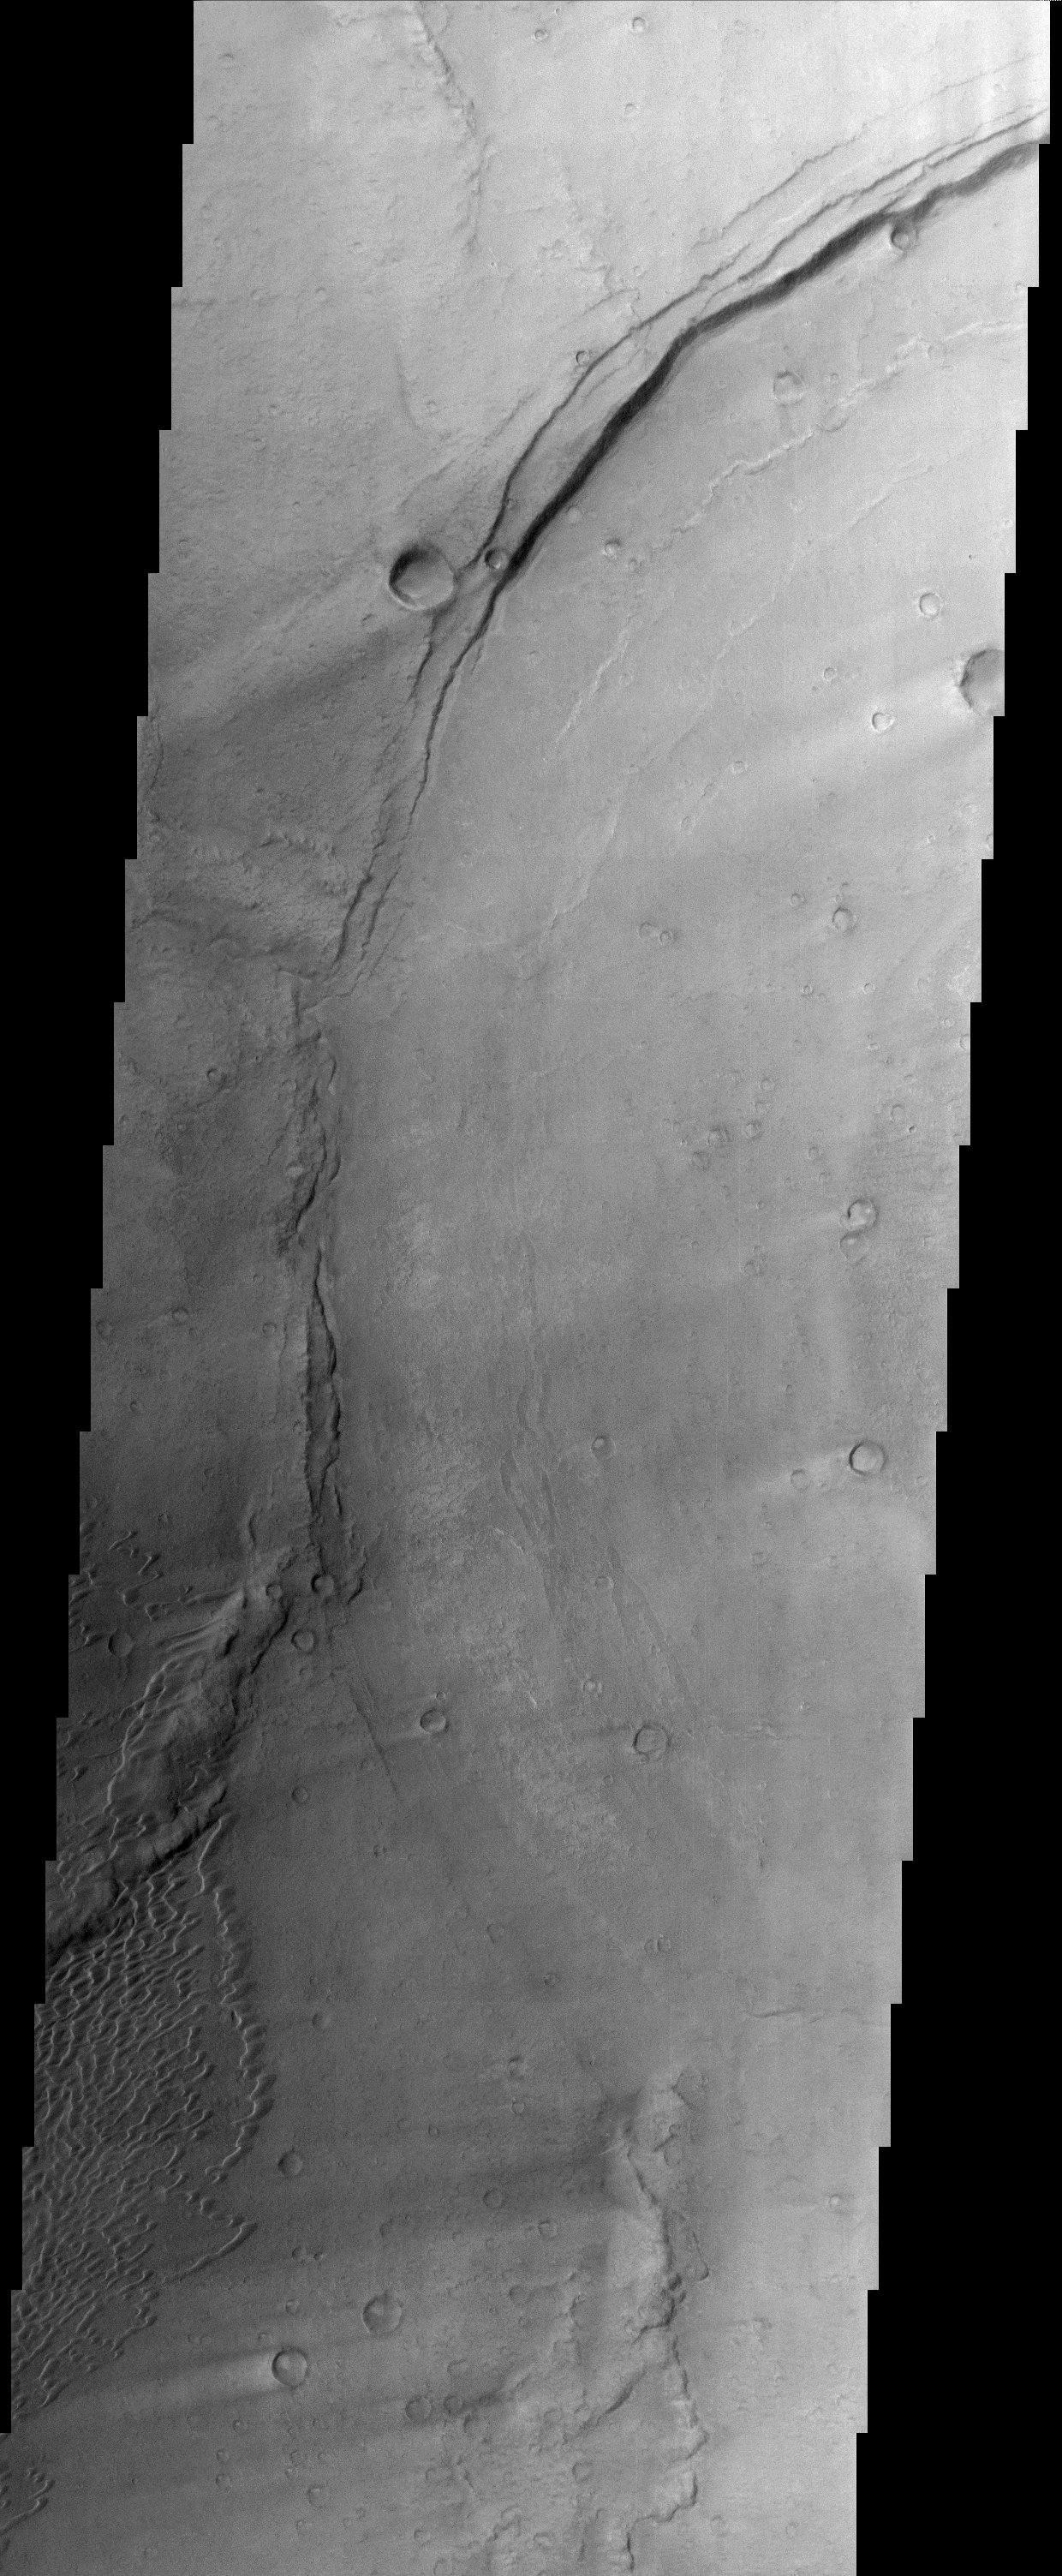

Meroe Patera

This image is located in Meroe Patera (longitude: 292W/68E, latitude: 7.01), which is a small region within Syrtis Major Planitia. Syrtis Major is a low-relief shield volcano whose lava flows make up a plateau more than 1000 km across. These flows are of Hesperian age (Martian activity of intermediate age) and are believed to have originated from a series of volcanic depressions, called calderas. The caldera complex lies on extensions of the ring faults associated with the Isidis impact basin toward the northeast – thus Syrtis Major volcanism may be associated with post-impact adjustments of the Martian crust.

The most striking feature in this image is the light streaks across the image that lead to dunes in the lower left region. Wind streaks are albedo markings interpreted to be formed by aeolian action on surface materials. Most are elongate and allow an interpretation of effective wind directions. Many streaks are time variable and thus provide information on seasonal or long-term changes in surface wind directions and strengths. The wind streaks in this image are lighter than their surroundings and are the most common type of wind streak found on Mars. These streaks are formed downwind from crater rims (as in this example), mesas, knobs, and other positive topographic features.

The dune field in this image is a mixture of barchan dunes and transverse dunes. Dunes are among the most distinctive aeolian feature on Mars, and are similar in form to barchan and transverse dunes on Earth. This similarity is the best evidence to indicate that martian dunes are composed of sand-sized material, although the source and composition of the sand remain controversial. Both the observations of dunes and wind streaks indicate that this location has a windy environment – and these winds are persistent enough to product dunes, as sand-sized material accumulates in this region. These features also indicate that the winds in this region are originating from the right side of the image, and moving towards the left.

Note: this THEMIS visual image has not been radiometrically nor geometrically calibrated for this preliminary release. An empirical correction has been performed to remove instrumental effects. A linear shift has been applied in the cross-track and down-track direction to approximate spacecraft and planetary motion. Fully calibrated and geometrically projected images will be released through the Planetary Data System in accordance with Project policies at a later time.

NASA’s Jet Propulsion Laboratory manages the 2001 Mars Odyssey mission for NASA’s Office of Space Science, Washington, D.C. The Thermal Emission Imaging System (THEMIS) was developed by Arizona State University, Tempe, in collaboration with Raytheon Santa Barbara Remote Sensing. The THEMIS investigation is led by Dr. Philip Christensen at Arizona State University. Lockheed Martin Astronautics, Denver, is the prime contractor for the Odyssey project, and developed and built the orbiter. Mission operations are conducted jointly from Lockheed Martin and from JPL, a division of the California Institute of Technology in Pasadena.

Credit: NASA/JPL/Arizona State University